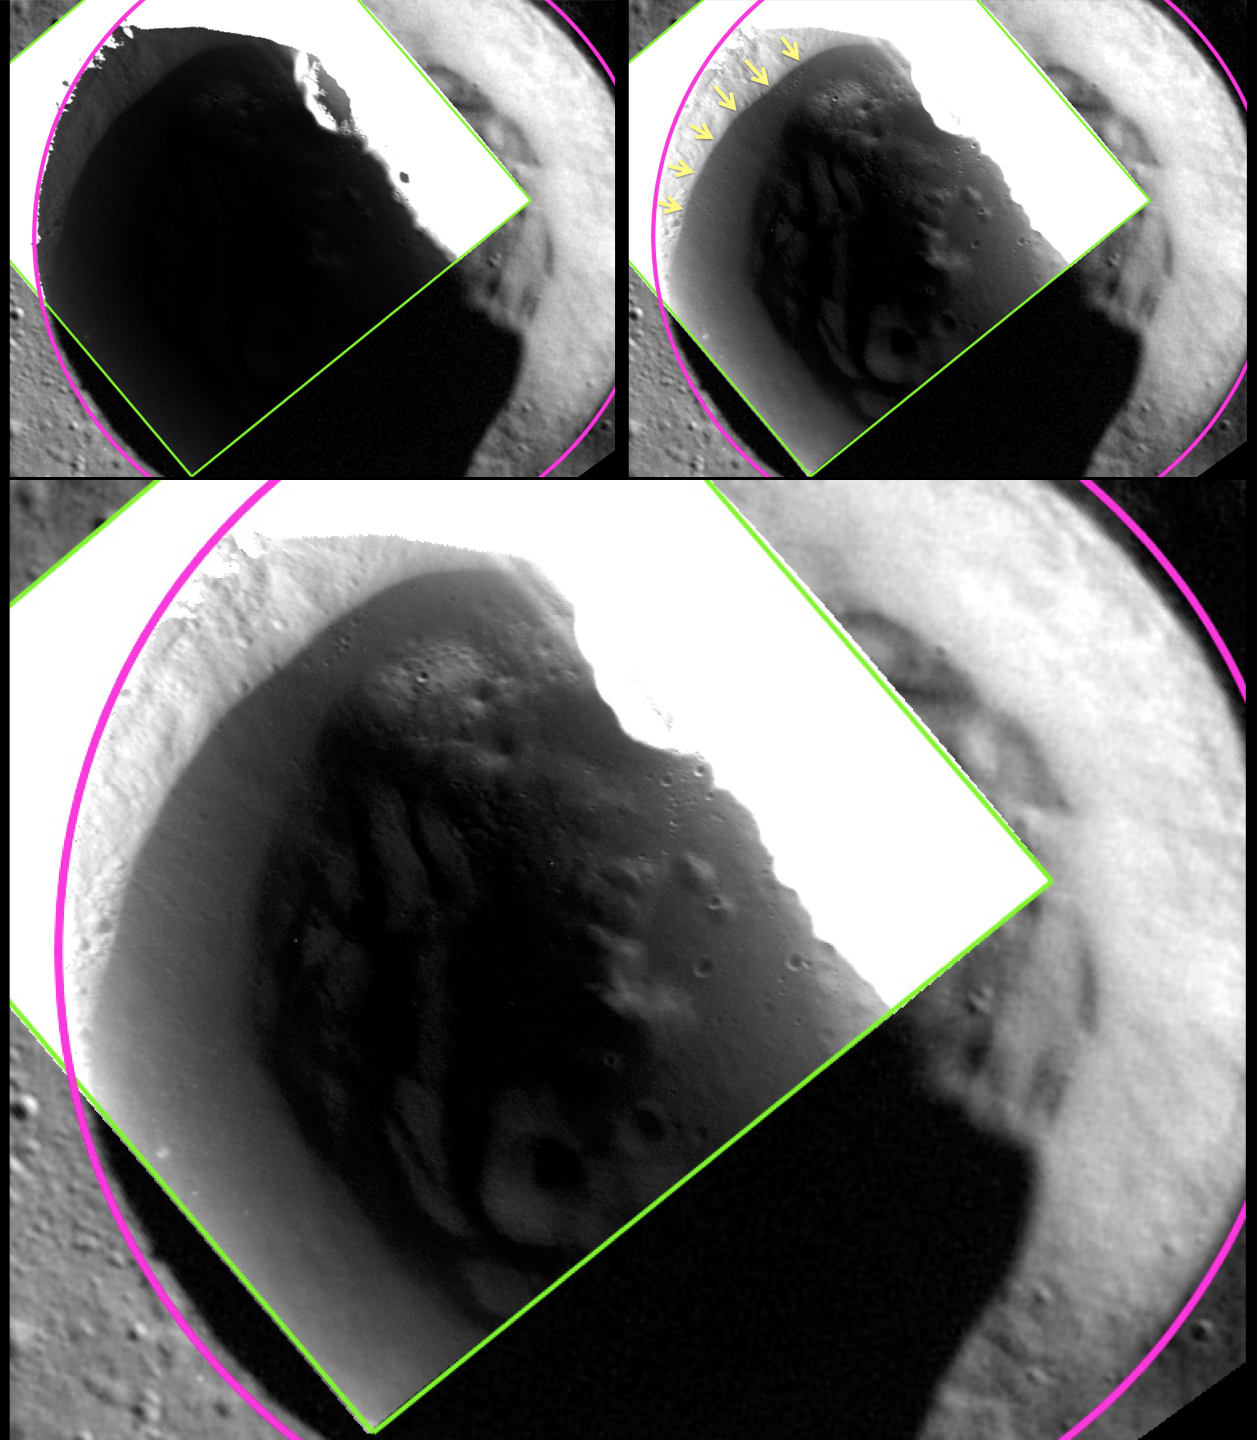

A Shot in the Dark

The image shown here was acquired at 24 m/pixel, the highest resolution that has been obtained for any of Mercury’s shadowed polar craters!

The top left panel shows a view of an unnamed crater in Mercury’s north polar region, with the crater rim outlined in pink and the edge of the 24-meter/pixel, low-altitude broadband MDIS image in green. In the large bottom panel, a different stretch has been applied to the same MDIS broadband image, revealing details of the shadowed surface inside the crater. In particular, as highlighted with yellow arrows in the top right panel, the image reveals a region inside the crater that has a lower reflectance. The edge of the low-reflectance region has a sharp and well-defined boundary, even as imaged at this highest resolution of 24 m/pixel. The sharp boundary suggests that the low-reflectance material is sufficiently young to have preserved a sharp boundary against lateral mixing by impact craters. The sharp boundary matches the location predicted by temperature models for the stability of a surficial layer of volatile, organic-rich material tens of centimeters thick that overlies a thicker layer of water ice.

These images were discussed at a press event on Monday at the Lunar and Planetary Science Conference. Visit the press event website to learn more!

Instrument: Wide Angle Camera (WAC) of the Mercury Dual Imaging System (MDIS)
WAC filter: 2 (700 nanometers)
Scale: This unnamed crater, outlined in pink, has a diameter of 18 km (11 miles)
Crater Center Latitude: 80.30°
Crater Center Longitude: 293.47° E

The MESSENGER spacecraft is the first ever to orbit the planet Mercury, and the spacecraft’s seven scientific instruments and radio science investigation are unraveling the history and evolution of the Solar System’s innermost planet. During the first two years of orbital operations, MESSENGER acquired over 150,000 images and extensive other data sets. MESSENGER is capable of continuing orbital operations until early 2015.

For information regarding the use of images, see the MESSENGER image use policy.

Credit: NASA/Johns Hopkins University Applied Physics Laboratory/Carnegie Institution of Washington